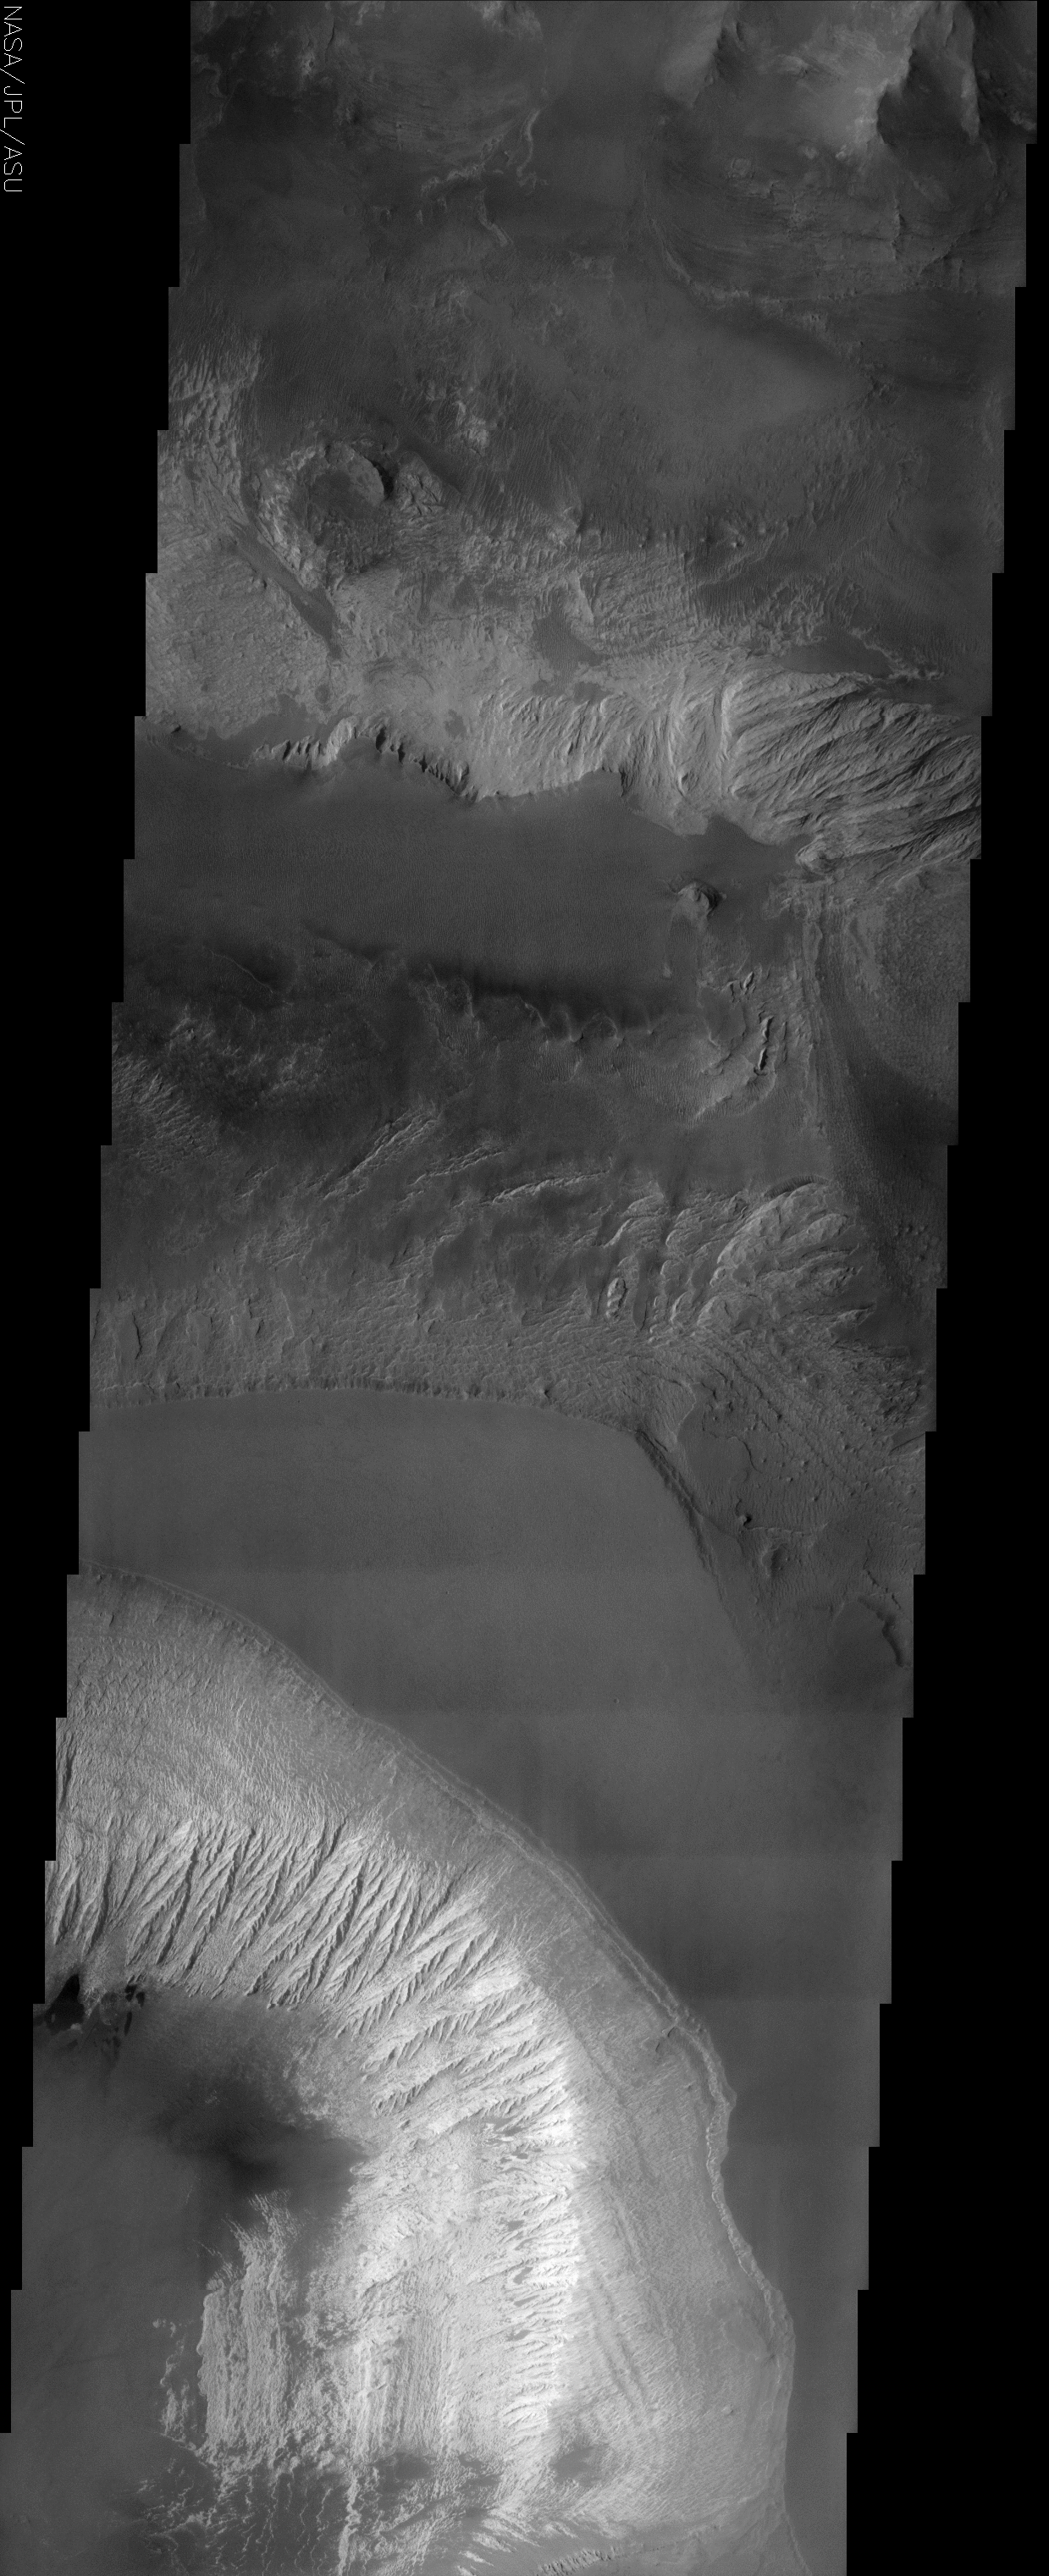

Candor Chasma

(Released 27 June 2002)
The Science

This THEMIS visible image shows the effects of erosion on a beautiful sequence of dramatically layered rocks within Candor Chasma, which is part of the Valles Marineris. These layers were initially deposited within Candor, and have subsequently been eroded by a variety of processes, including wind and downslope motion due to gravity. The effect of erosion is manifest differently in the different layers and at different locations within the layered material. For example, the upper portion of the Candor deposit seen in the lower one-third of the image appears more intact, whereas downslope there is pronounced fluting to create produced “spur and gully” slopes. Relatively dark materials are seen throughout the image and appear to mantle select areas of the layered deposits. When seen in other areas by THEMIS, and at higher resolution by the Mars Global Surveyor camera, these dark materials often form sand dunes. The dark mantling material in Candor is likely dark sand as well. Several particularly dark patches can be seen near the left (western) edge of the image, approximately one quarter of the way up from the bottom of the image. Very few impact craters of any size can be seen in this image, indicating that the erosion and transport of material is occurring at a relatively rapid rate, so that any craters that form are rapidly buried or eroded.

The Story
The smooth, triangular shape near the center of this image is the plateau of a canyon, with walls that dramatically descend on either side. This canyon is named Chasma, which means “blaze” or “white” in Latin. The lighter, brighter material of the southern canyon wall displays erosional streaks that almost do happen to look like a white blaze.

Toward the bottom left of the image, you can see how the relatively brighter material from the top has been carried down to the bottom. Notice that the upper, grayer part of the southern canyon walls don’t seem to have the same erosional flutes as the brighter material just below it. By looking at such differences on the same canyon wall, geologists can begin to understand the kinds of materials that make up each layer of the canyon wall, and how resistant each is to erosion.

No matter what part of the canyon you look at, erosion has created the beautiful sequence of layered rocks within Candor. Sometimes it’s the wind that acts, and sometimes gravity, which pulls material from the upper parts of the canyon downslope. Be sure to click on the above image for a close-up view of all of the subtle layers and ripples.

Look also for some dark, almost black patches (bottom left, about a quarter of the way up). These dark splotches are most likely made of sand. In fact, much of the darker areas seen in this image are probably made of sand. The sand often forms in dunes, as both THEMIS and the higher resolution camera on Mars Global Surveyor, Odyssey’s sister orbiter, have shown.

With all of the wind and downslope erosion, this area is fairly active geologically. You can tell because there are very few impact craters of any size to be seen. That means material is being transported at a rate that’s rapid enough to bury or erode any craters that do form.

Candor Chasma is part of Valles Marineris, the large canyon system that slices across a large part of the red planet. If Valles Marineris were located on Earth, it would stretch all the way from the west coast to the east coast of the United States.

Credit: NASA/JPL/Arizona State University